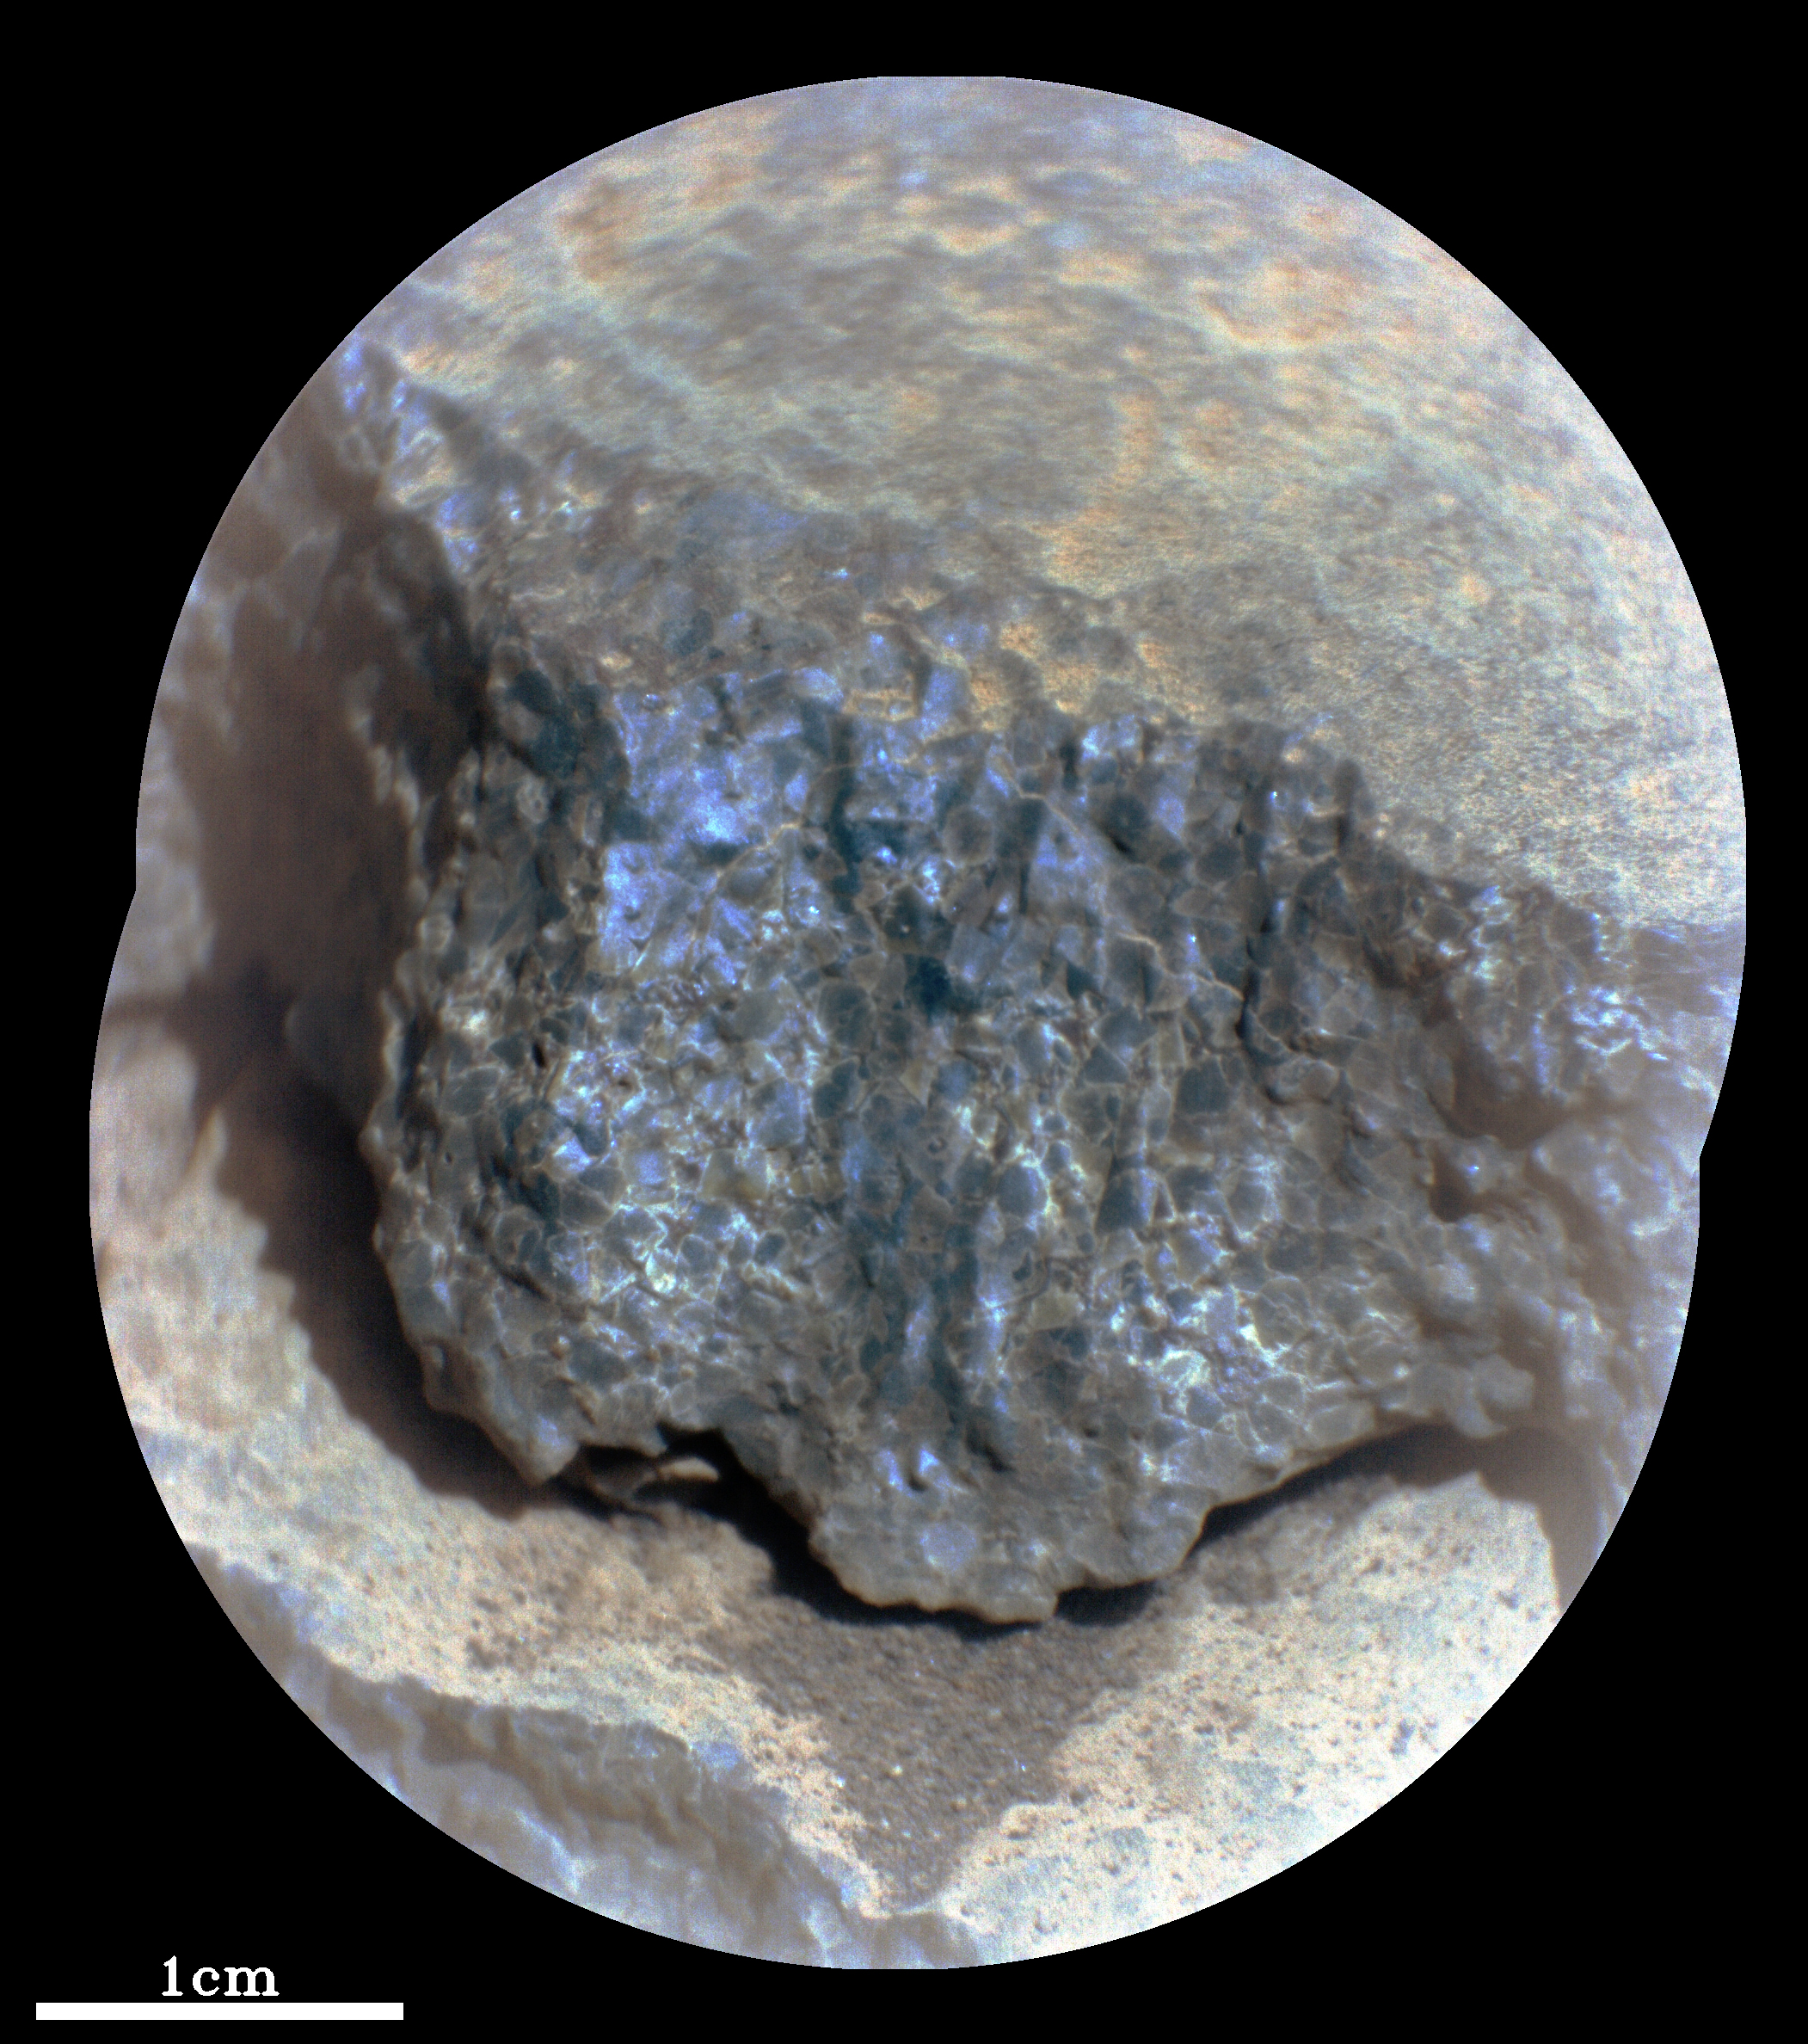

SuperCam Views Cine

This enhanced-color close-up of a rock target called “Cine” was captured by the SuperCam instrument aboard NASA’s Perseverance Mars rover on Sept. 17, 2021, the 206th Martian day, or sol, of rover’s mission. SuperCam’s Remote Microscopic Imager took two images that were later combined to form this close-up. The target is 92 inches (2 meters) away, seen from the rover’s mast.

A more zoomed-in image is available in Figure 1.

The image shows a rock layer made up of tightly packed millimeter-size gray, angular grains, or crystals. The image on the right shows a detail of the grain/crystal texture. The composition of this rock target was investigated with SuperCam’s laser and spectrometer, along with the Mastcam-Z camera. Using these instruments, scientists can study the chemical composition of rocks from a distance. Analysis of “Cine” showed that it is rich in the mineral olivine. After the image was taken, the mission’s science team debated whether the rock is igneous (volcanic) or consists of fine sedimentary grains of igneous material that were cemented together in a watery environment.

SuperCam is led by Los Alamos National Laboratory in New Mexico, where the instrument’s body unit was developed. That part of the instrument includes several spectrometers as well as control electronics and software. The mast unit, including the Remote Microscopic Imager used for these images, was developed and built by several laboratories of the CNRS (the French research center) and French universities under the contracting authority of Centre National d’Etudes Spatiales (CNES), the French space agency.

A key objective for Perseverance’s mission on Mars is astrobiology, including the search for signs of ancient microbial life. The rover will characterize the planet’s geology and past climate, pave the way for human exploration of the Red Planet, and be the first mission to collect and cache Martian rock and regolith (broken rock and dust).

Subsequent NASA missions, in cooperation with ESA (European Space Agency), would send spacecraft to Mars to collect these sealed samples from the surface and return them to Earth for in-depth analysis.

The Mars 2020 Perseverance mission is part of NASA’s Moon to Mars exploration approach, which includes Artemis missions to the Moon that will help prepare for human exploration of the Red Planet.

JPL, which is managed for NASA by Caltech in Pasadena, California, built and manages operations of the Perseverance rover.

Credit: NASA/JPL-Caltech/LANL/CNES/IRAP